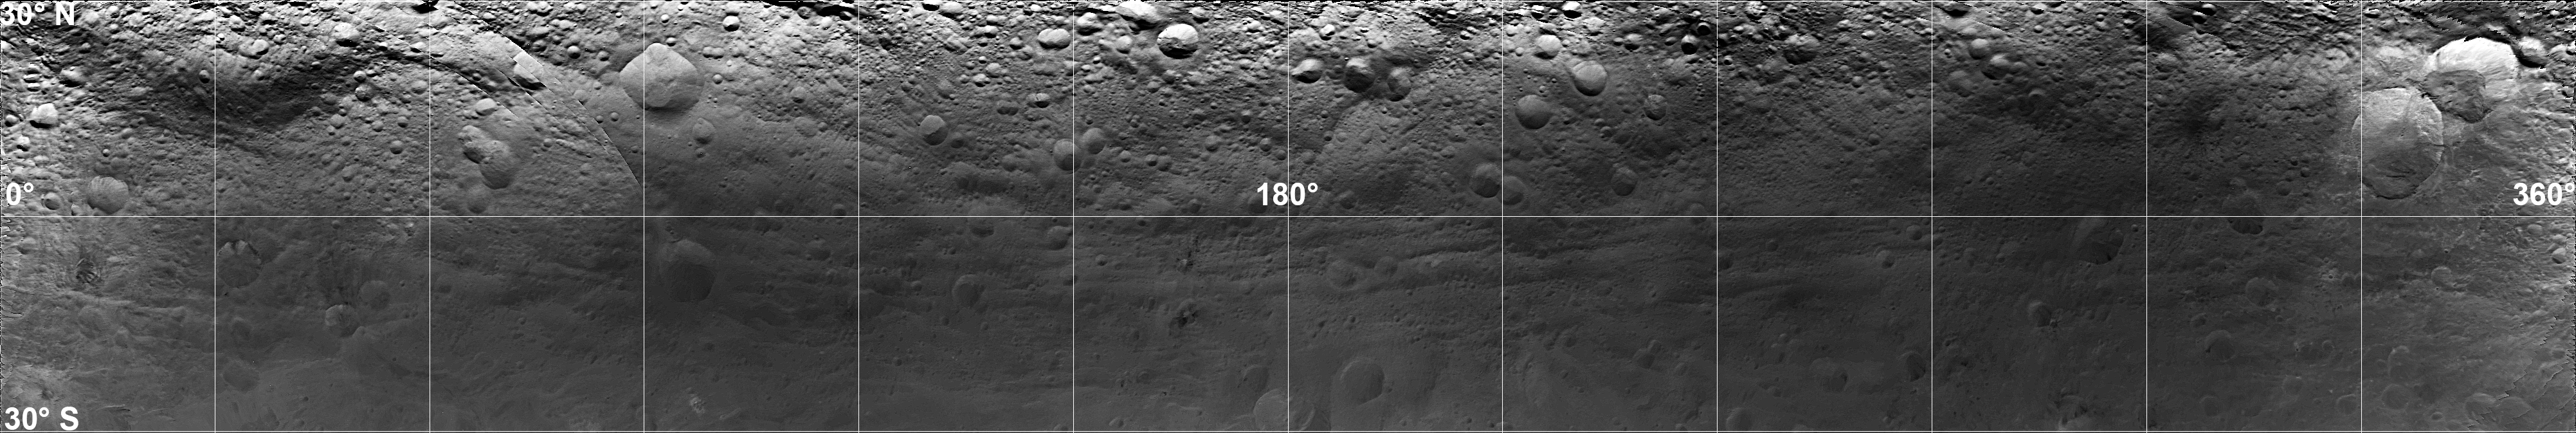

Mosaic Image of Vesta’s Surface

This image is a mosaic of Vesta’s equatorial region, composed of observations taken through the panchromatic filter on the framing camera onboard NASA’s Dawn spacecraft on July 24, 2011. It was taken from a distance of about 3,200 miles (5,200 kilometers).

Dawn entered orbit around Vesta on July 15, and will spend a year orbiting the body. After that, the next stop on its itinerary will be an encounter with the dwarf planet Ceres.

The Dawn mission to Vesta and Ceres is managed by NASA’s Jet Propulsion Laboratory, Pasadena, Calif., for NASA’s Science Mission Directorate, Washington, D.C. It is a project of the Discovery Program, managed by NASA’s Marshall Space Flight Center, Huntsville, Ala. UCLA is responsible for overall Dawn mission science. Orbital Sciences Corporation of Dulles, Va., designed and built the Dawn spacecraft.

The framing cameras have been developed and built under the leadership of the Max Planck Institute for Solar System Research, Katlenburg-Lindau, Germany, with significant contributions by the German Aerospace Center (DLR) Institute of Planetary Research, Berlin; and in coordination with the Institute of Computer and Communication Network Engineering, Braunschweig. The framing camera project is funded by NASA, the Max Planck Society and DLR.

Credit: NASA/JPL-Caltech/UCLA/MPS/DLR/IDA